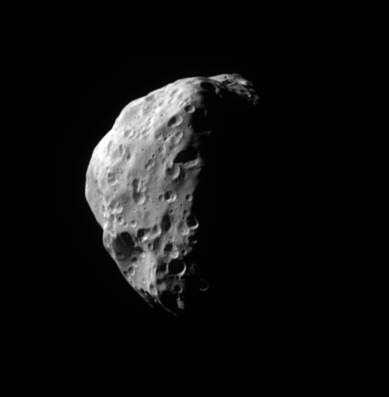

Looking Down on Epimetheus

From 34 degrees above Saturn’s equatorial plane, Cassini gazed down at Saturn’s moon Epimetheus. The region seen here includes territory farther north and east than that imaged in March 2005 (see PIA06226).

The two largest craters visible here are the only officially named features on Epimetheus. The crater at the left (at about the 9 o’clock position) is named Pollux; the crater at lower left (containing a string of several smaller craters) is called Hilairea. Epimetheus is 116 kilometers (72 miles) across.

The image was taken in visible light with the Cassini spacecraft narrow-angle camera on July 14, 2005, at a distance of approximately 87,000 kilometers (54,000 miles) from Epimetheus and at a Sun-Epimetheus-spacecraft, or phase, angle of 95 degrees. The image scale is 520 meters (1,710 feet) per pixel.

The Cassini-Huygens mission is a cooperative project of NASA, the European Space Agency and the Italian Space Agency. The Jet Propulsion Laboratory, a division of the California Institute of Technology in Pasadena, manages the mission for NASA’s Science Mission Directorate, Washington, D.C. The Cassini orbiter and its two onboard cameras were designed, developed and assembled at JPL. The imaging team is based at the Space Science Institute, Boulder, Colo.

Credit: NASA/JPL/Space Science Institute